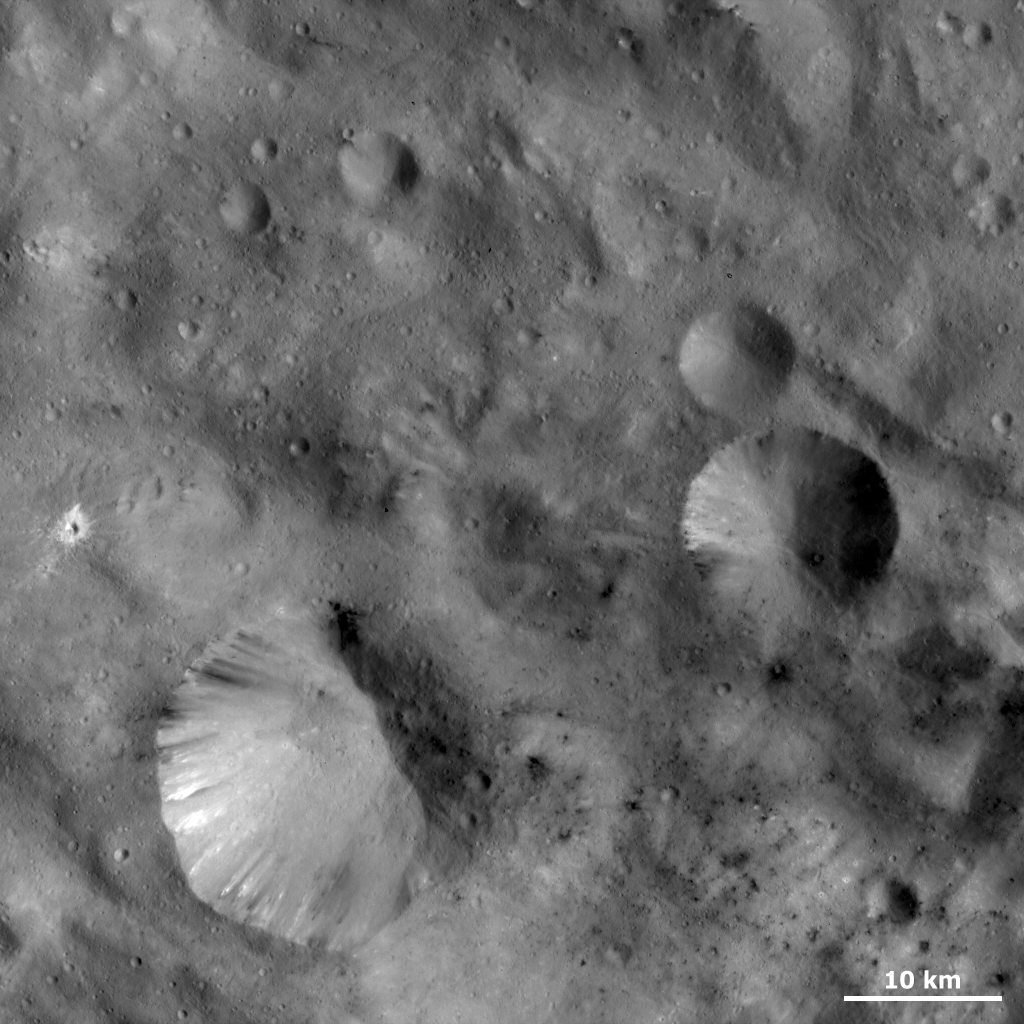

Unusual Craters on Vesta II

This Dawn FC (framing camera) image shows craters with both sharp and smooth rims. The most obvious is the large crater in the bottom left of the image. The left side of this crater has a very distinct, sharp rim while the right side has a much more degraded, rounded and less clear rim. A pile of material is generally located at the bottom of the craters’ degraded sides. This suggests that landslides have taken place on these sides of the craters. Some material is seen slumping towards the center of the craters from the fresh sides but the volume is significantly less than on the degraded sides. Craters such as these are observed reasonably frequently on Vesta. There is also a scattering of both bright and dark material in small patches across this image. A small crater on the left side of the image has a particularly noticeable surrounding of bright material.

NASA’s Dawn spacecraft obtained this image with its framing camera on September 30th 2011. This image was taken through the camera’s clear filter. The distance to the surface of Vesta is 702 km and the image resolution is about 63 meters per pixel.

The Dawn mission to Vesta and Ceres is managed by NASA’s Jet Propulsion Laboratory, a division of the California Institute of Technology in Pasadena, for NASA’s Science Mission Directorate, Washington D.C. UCLA is responsible for overall Dawn mission science. The Dawn framing cameras have been developed and built under the leadership of the Max Planck Institute for Solar System Research, Katlenburg-Lindau, Germany, with significant contributions by DLR German Aerospace Center, Institute of Planetary Research, Berlin, and in coordination with the Institute of Computer and Communication Network Engineering, Braunschweig. The Framing Camera project is funded by the Max Planck Society, DLR, and NASA/JPL.

Credit: NASA/JPL-Caltech/UCLA/MPS/DLR/IDA